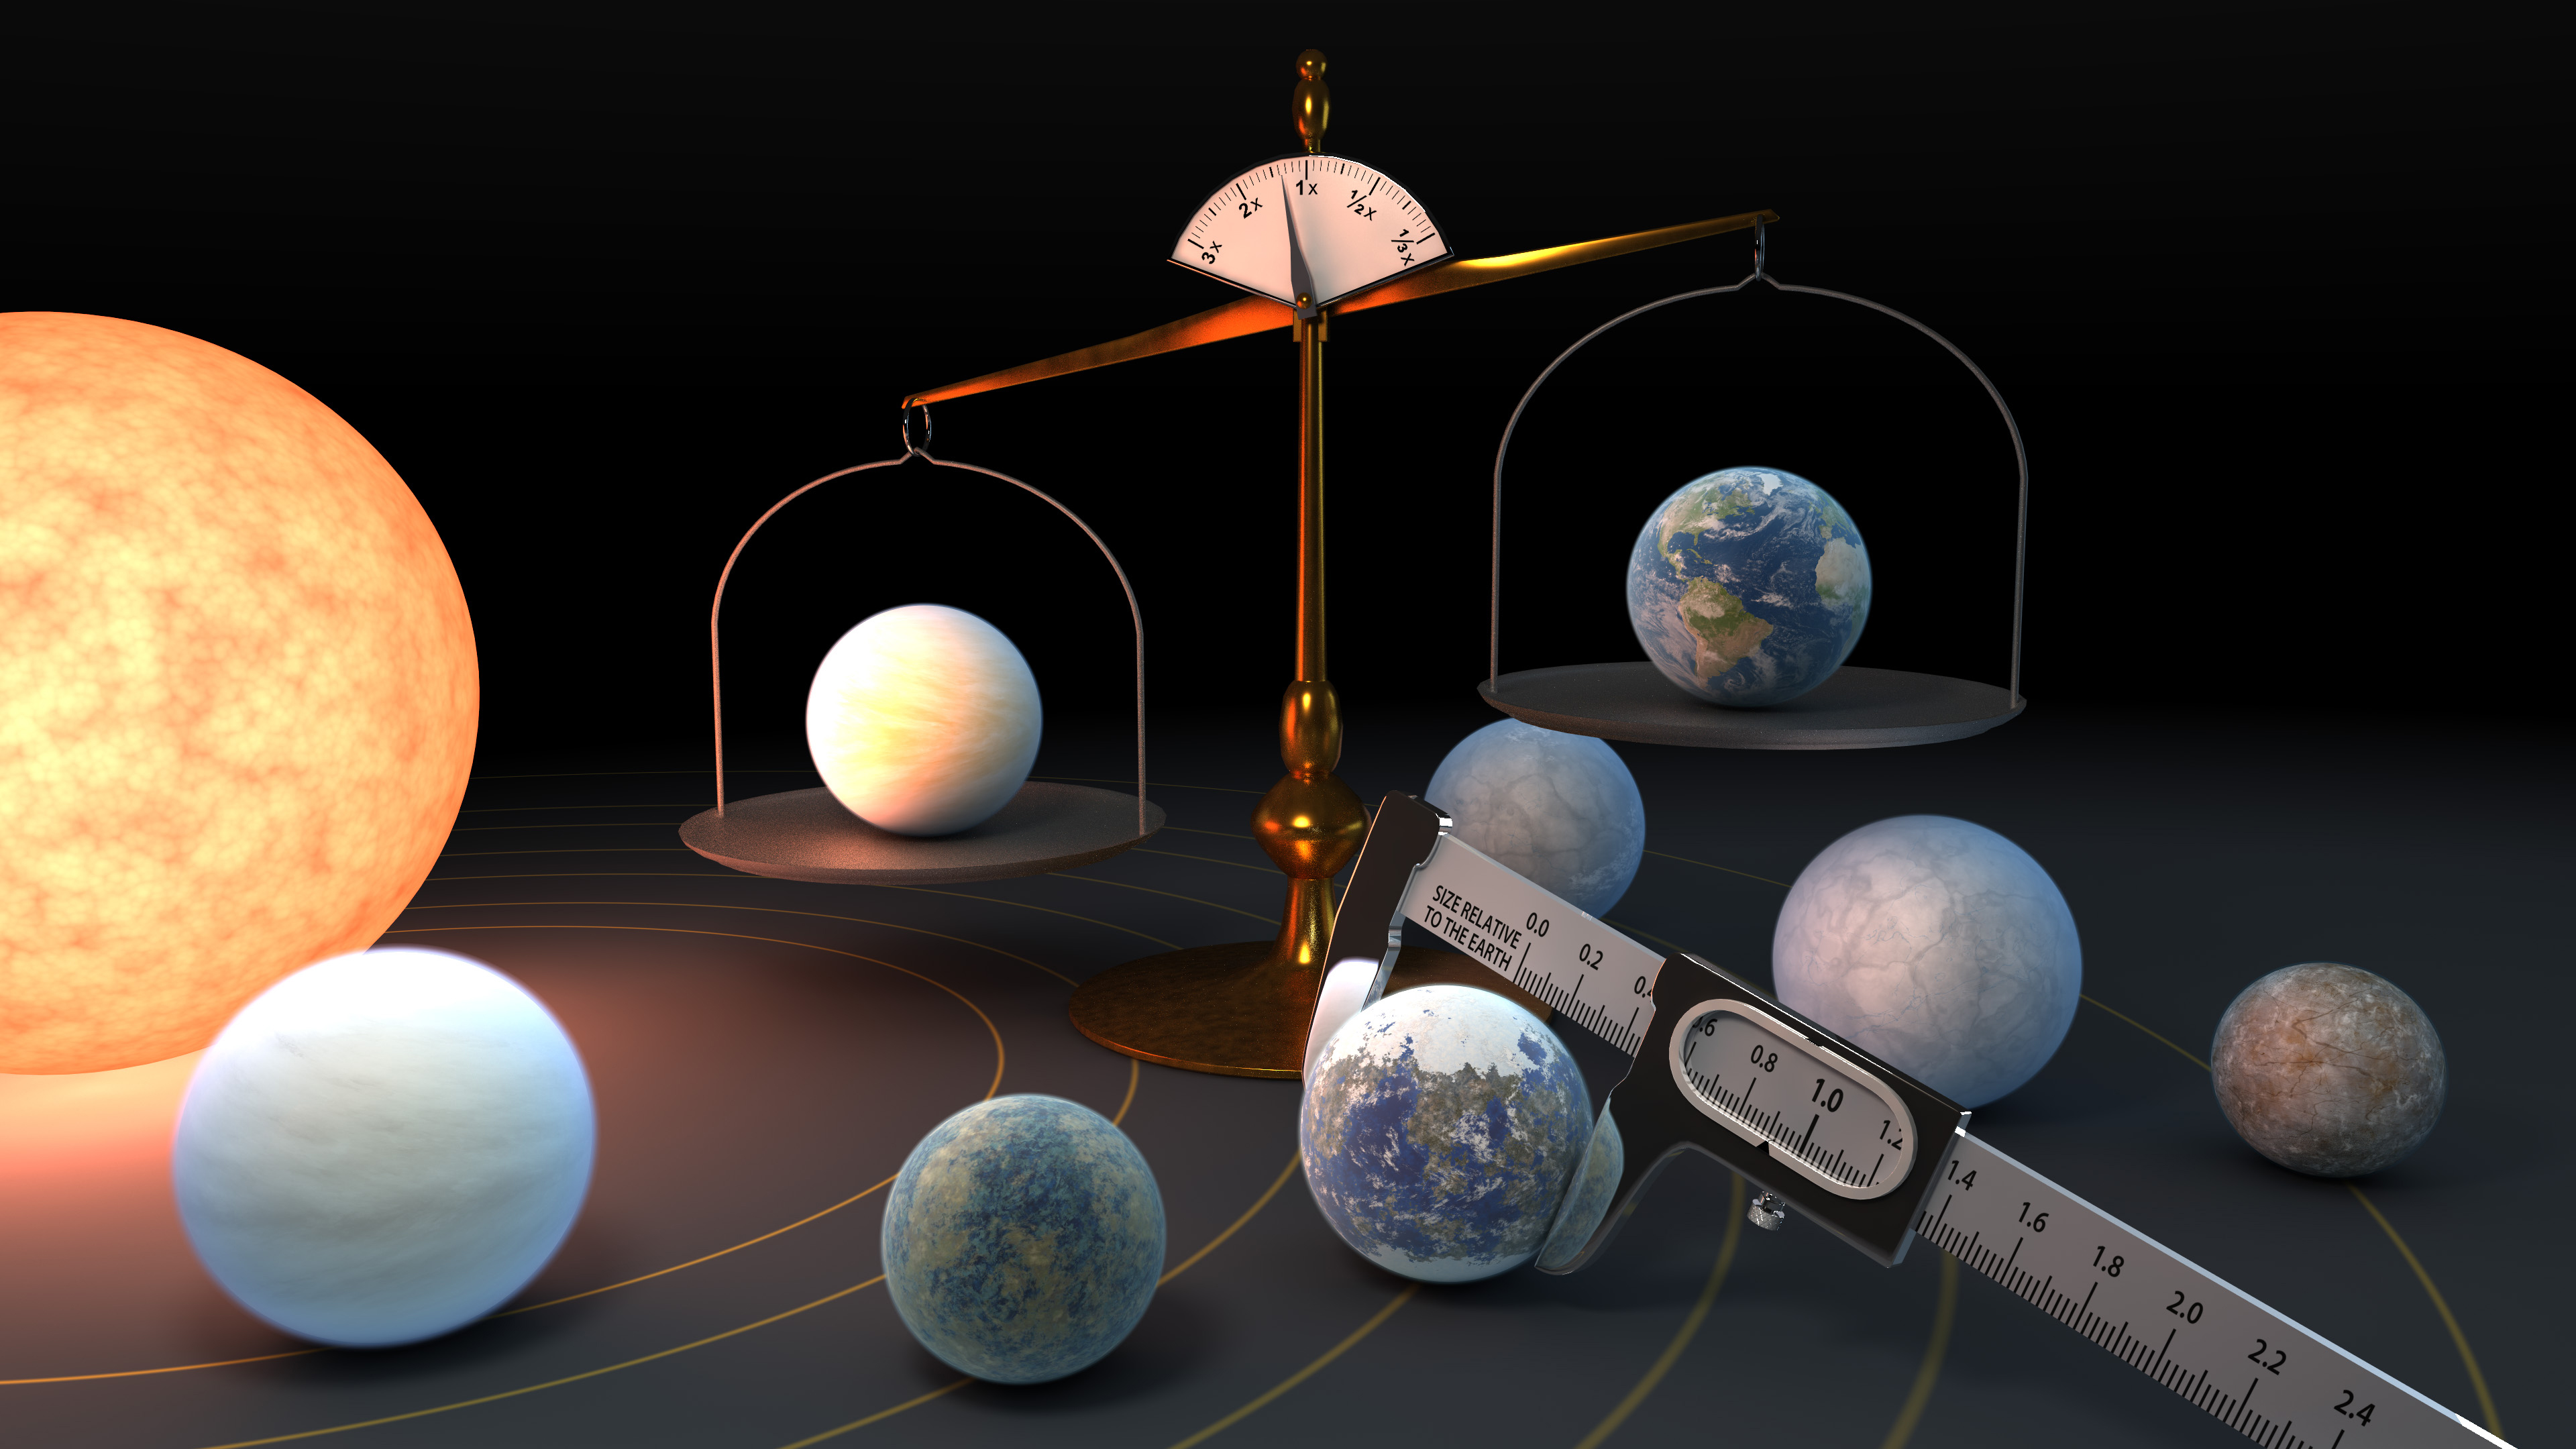

Measuring the Masses and Diameters of the TRAPPIST-1 Planets

Measuring the mass and diameter of a planet reveals its density, which can give scientists clues about its composition. Scientists now know the density of the seven TRAPPIST-1 planets with a higher precision than any other planets in the universe, other than those in our own solar system.

Credit: NASA/JPL-Caltech